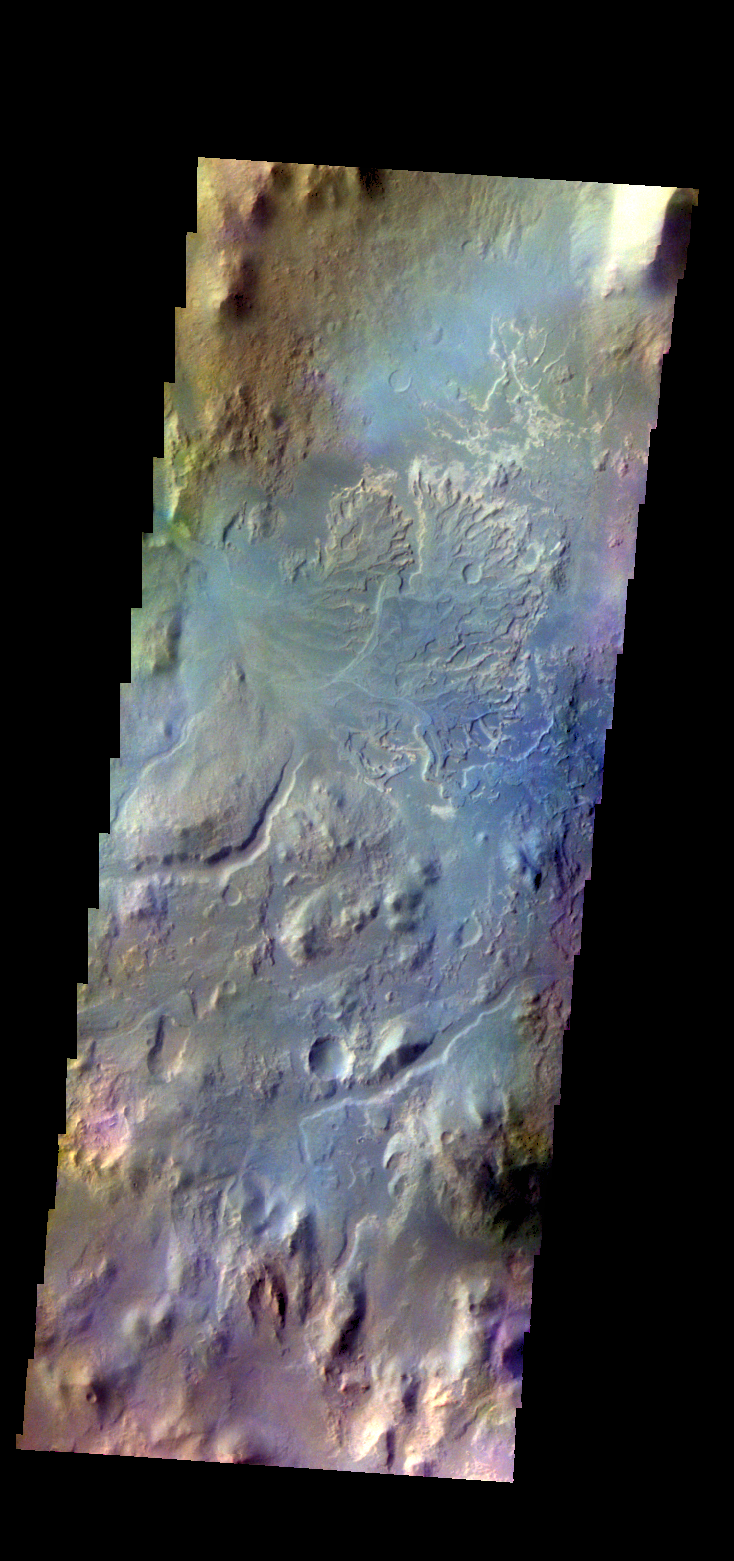

Eberswalde Crater – False Color

The THEMIS VIS camera contains 5 filters. The data from different filters can be combined in multiple ways to create a false color image. These false color images may reveal subtle variations of the surface not easily identified in a single band image. Today’s false color image shows the delta deposit in Eberswalde Crater. Channels from the crater rim hosted material entering the crater.

Credit: NASA/JPL-Caltech/ASU